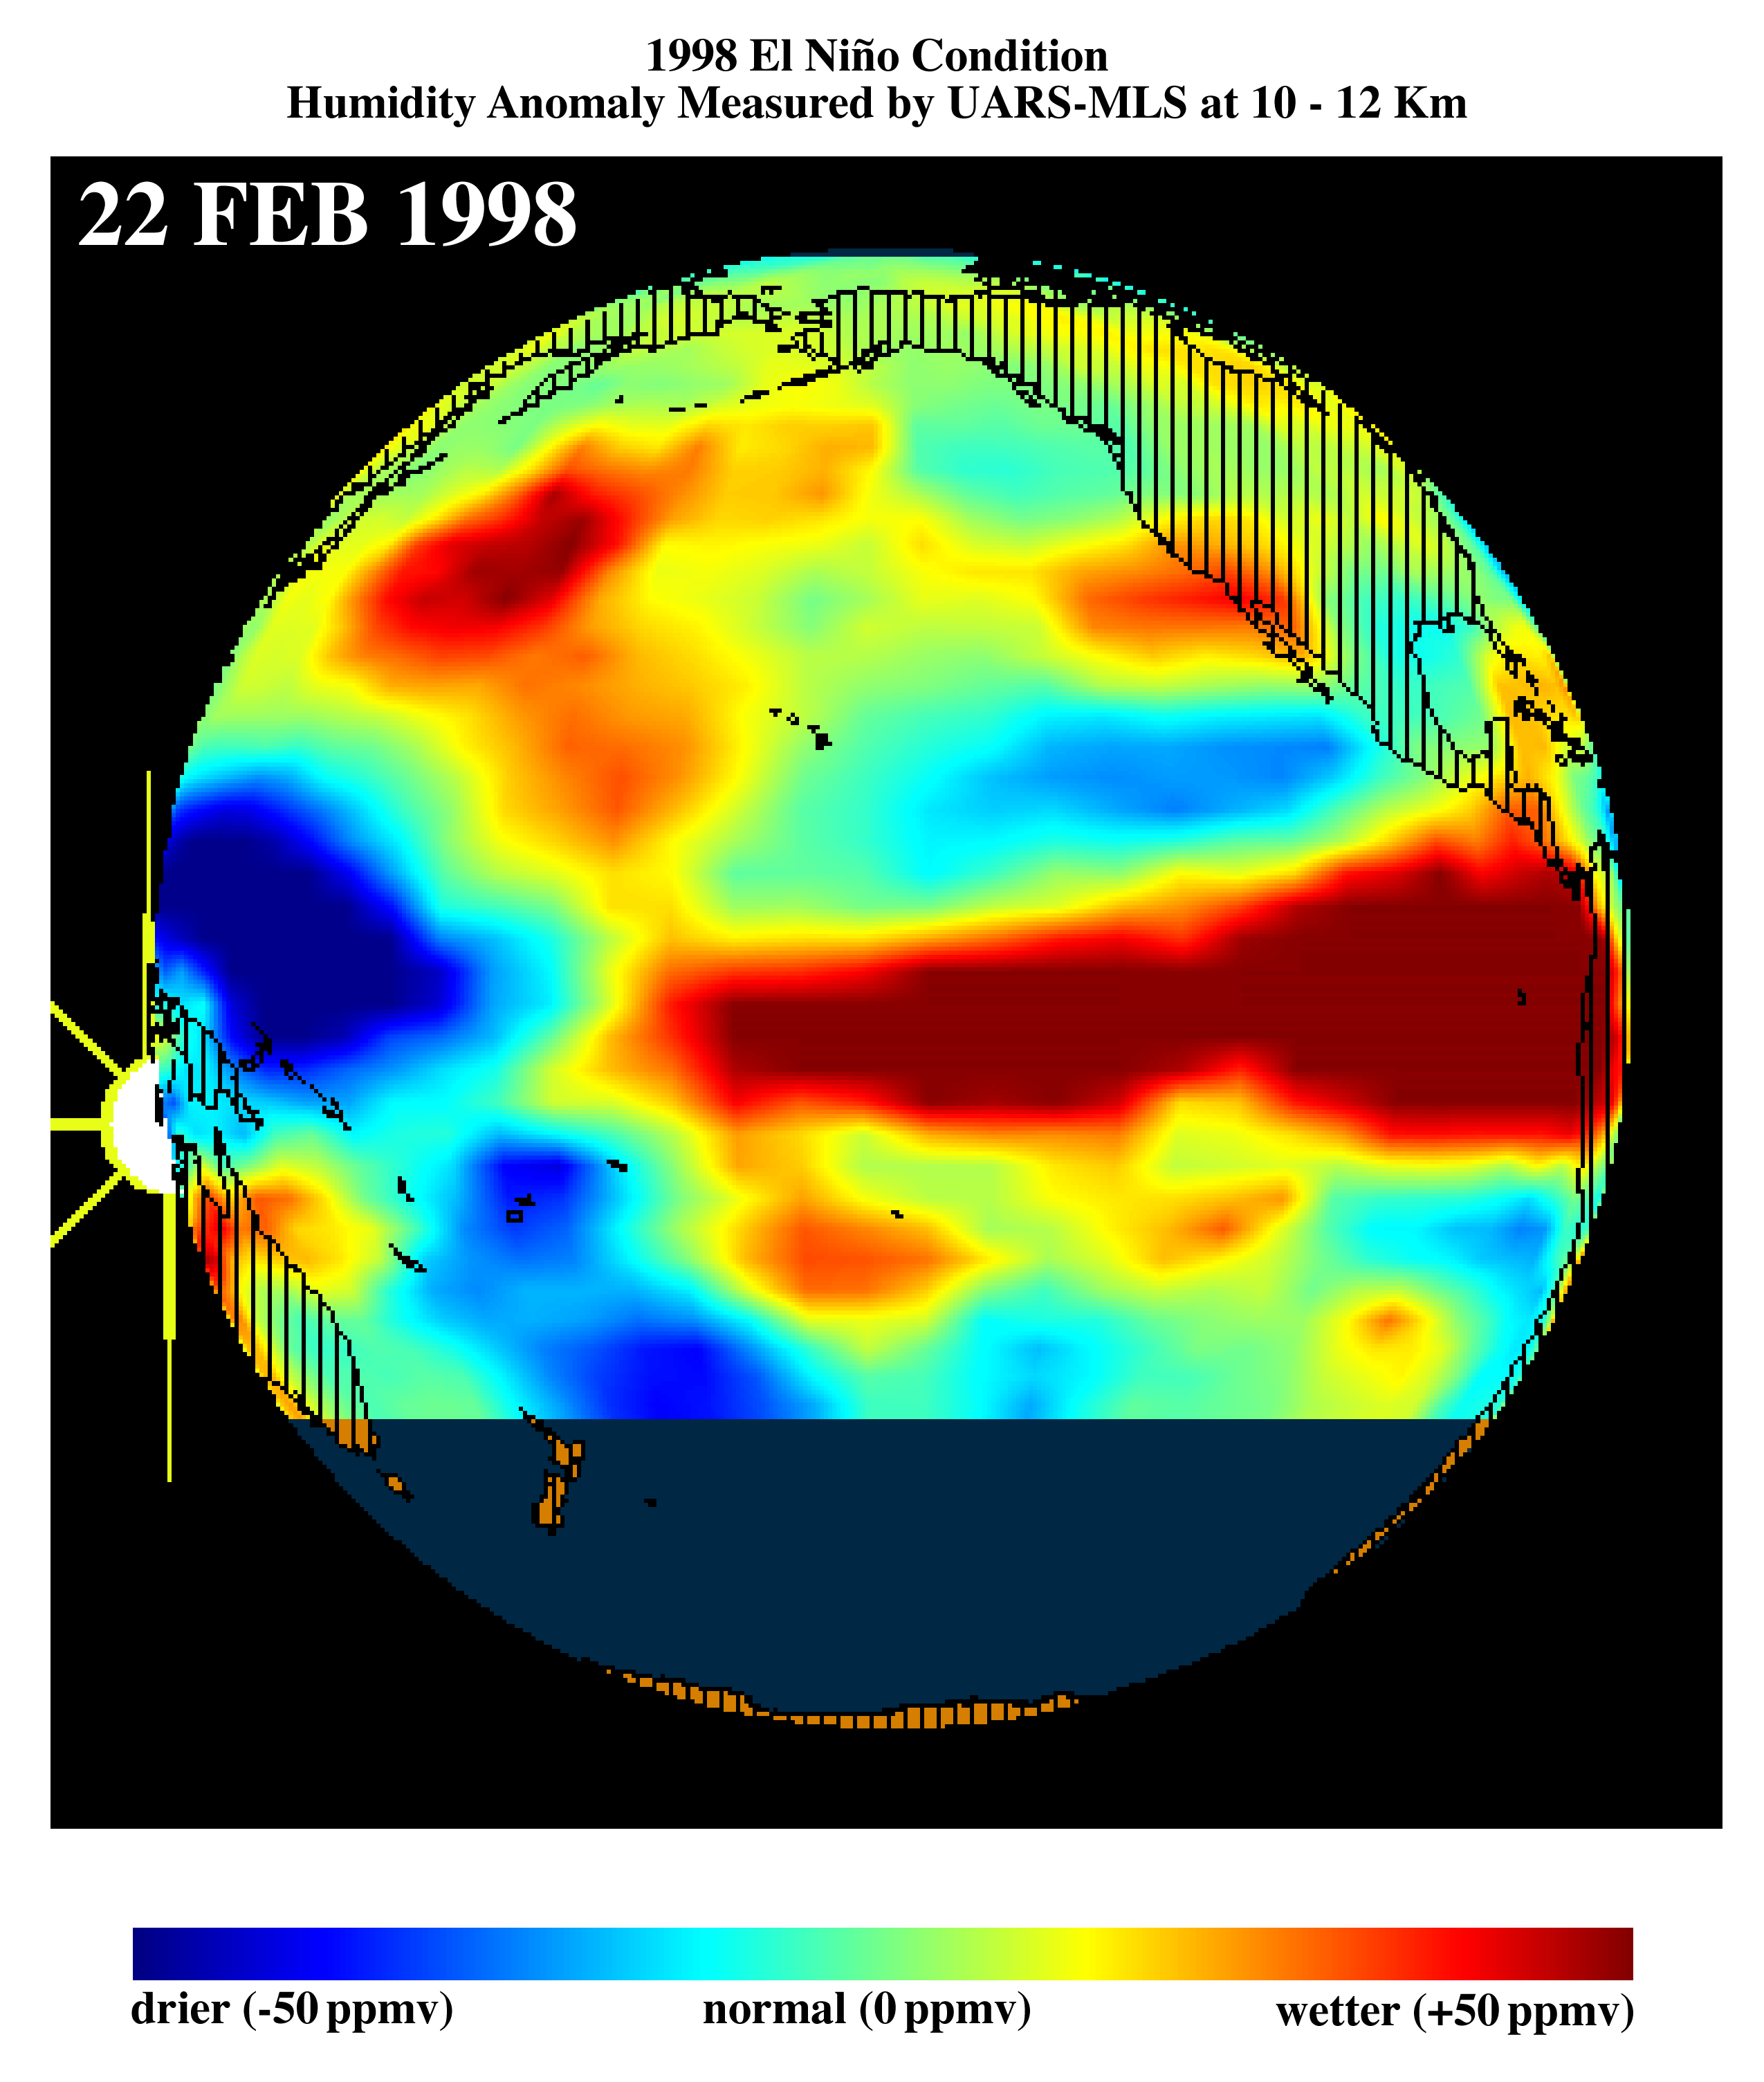

TOPEX/El Niño Watch – El Niño Moisture in the Atmosphere, February 22, 1998

This image shows differences in atmospheric water vapor relative to a normal (average) year in the Earth’s upper troposphere about 10 kilometers (6 miles) above the surface. These measurements were made by the Microwave Limb Sounder (MLS) instrument aboard NASA’s Upper Atmosphere Research Satellite (UARS). This image, obtained on February 22, 1998, shows that high levels of atmospheric water vapor (red) continue to persist above the warm water pool, commonly referred to as El Niño, in the eastern equatorial Pacific Ocean. This image also shows high levels of atmospheric moisture above Southern California. The extent of this high moisture area along the equator has slightly decreased since late January, which corresponds to the shrinking volume of the warm water pool on the ocean’s surface. During El Niño, the warmer ocean water off the coast of Peru evaporates at a higher rate, and the resulting warm moist air rises, forming tall cloud towers. In the tropics, the warm water and the resulting tall cloud towers typically produce large amounts of rain. These data show a new formation of high levels of moisture off the coast of Japan in an area that is the typical breeding ground for winter storms. Storms produced off the coast of Japan normally migrate eastward toward the western United States. During this El Niño condition, the southern tropical jet stream has shifted northward, bringing additional moisture from the tropics. When these two sources of moisture converge near California, they produce storms with higher-than-normal rainfall.

Credit: NASA/JPL